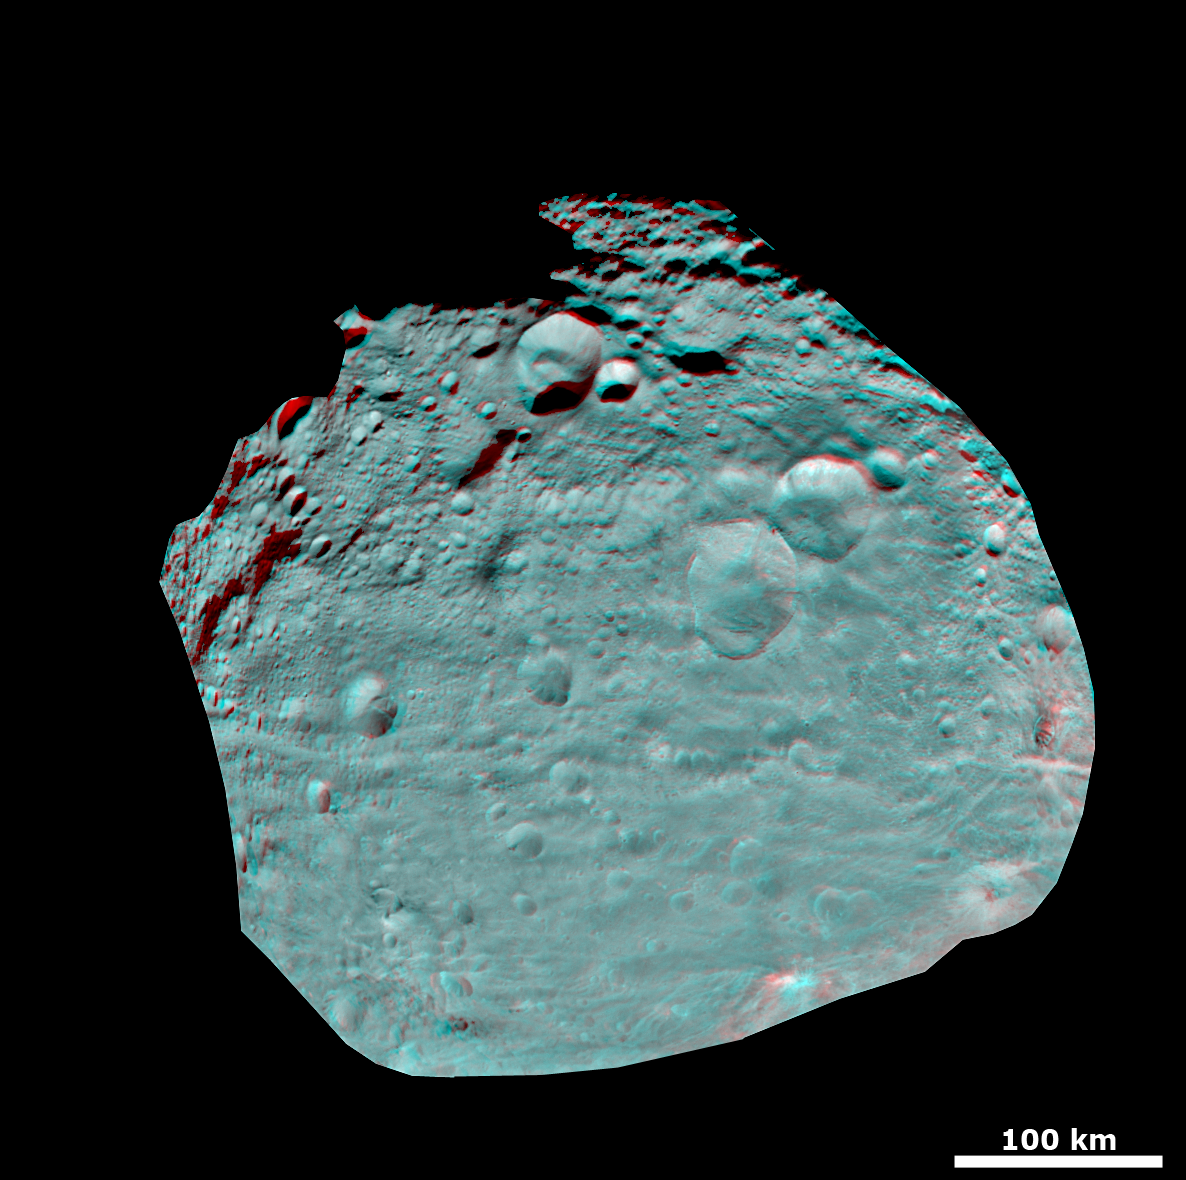

3-D Image of Vesta’s Equatorial Region

This anaglyph image of Vesta’s equator was put together from two clear filter images, taken on July 24, 2011 by the framing camera instrument aboard NASA’s Dawn spacecraft. The anaglyph image shows hills, troughs, ridges and steep craters. The framing camera has a resolution of about 524 yards (480 meters) per pixel. Use red-green (or red-blue) glasses to view in 3-D (left eye: red; right eye: green [or blue]).

The Dawn mission to Vesta and Ceres is managed by the Jet Propulsion Laboratory, for NASA’s Science Mission Directorate, Washington, D.C. It is a project of the Discovery Program managed by NASA’s Marshall Space Flight Center, Huntsville, Ala. UCLA is responsible for overall Dawn mission science. Orbital Sciences Corporation of Dulles, Va., designed and built the Dawn spacecraft.

The framing cameras were developed and built under the leadership of the Max Planck Institute for Solar System Research, Katlenburg-Lindau, Germany, with significant contributions by the German Aerospace Center (DLR) Institute of Planetary Research, Berlin, and in coordination with the Institute of Computer and Communication Network Engineering, Braunschweig. The framing camera project is funded by NASA, the Max Planck Society and DLR. JPL is a division of the California Institute of Technology, in Pasadena.

Credit: NASA/JPL-Caltech/UCLA/MPS/DLR/IDA